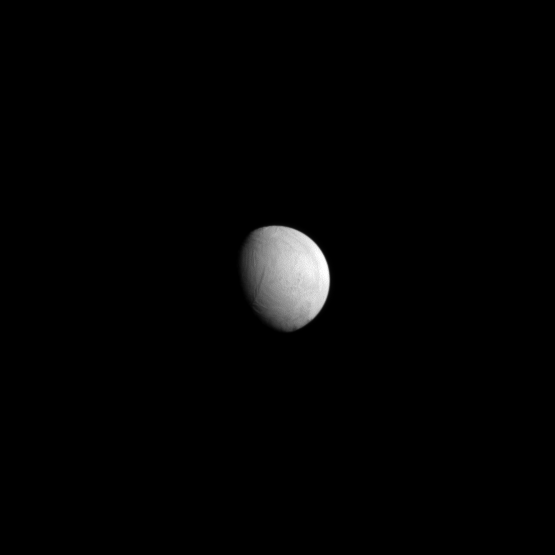

Serene Enceladus

Saturn’s moon Enceladus looks tranquil here, concealing the true nature of this active moon.

To learn about the icy plumes jetting from Enceladus’ south polar region, see PIA10502 and PIA08386.

Lit terrain seen here is on the anti-Saturn side of Enceladus (504 kilometers, or 313 miles across). North on Enceladus is up. The image was taken in visible light with the Cassini spacecraft narrow-angle camera on May 10, 2009. The view was obtained at a distance of approximately 766,000 kilometers (476,000 miles) from Enceladus and at a Sun-Enceladus-spacecraft, or phase, angle of 50 degrees. Image scale is 5 kilometers (3 miles) per pixel.

The Cassini-Huygens mission is a cooperative project of NASA, the European Space Agency and the Italian Space Agency. The Jet Propulsion Laboratory, a division of the California Institute of Technology in Pasadena, manages the mission for NASA’s Science Mission Directorate, Washington, D.C. The Cassini orbiter and its two onboard cameras were designed, developed and assembled at JPL. The imaging operations center is based at the Space Science Institute in Boulder, Colo.

Credit: NASA/JPL/Space Science Institute